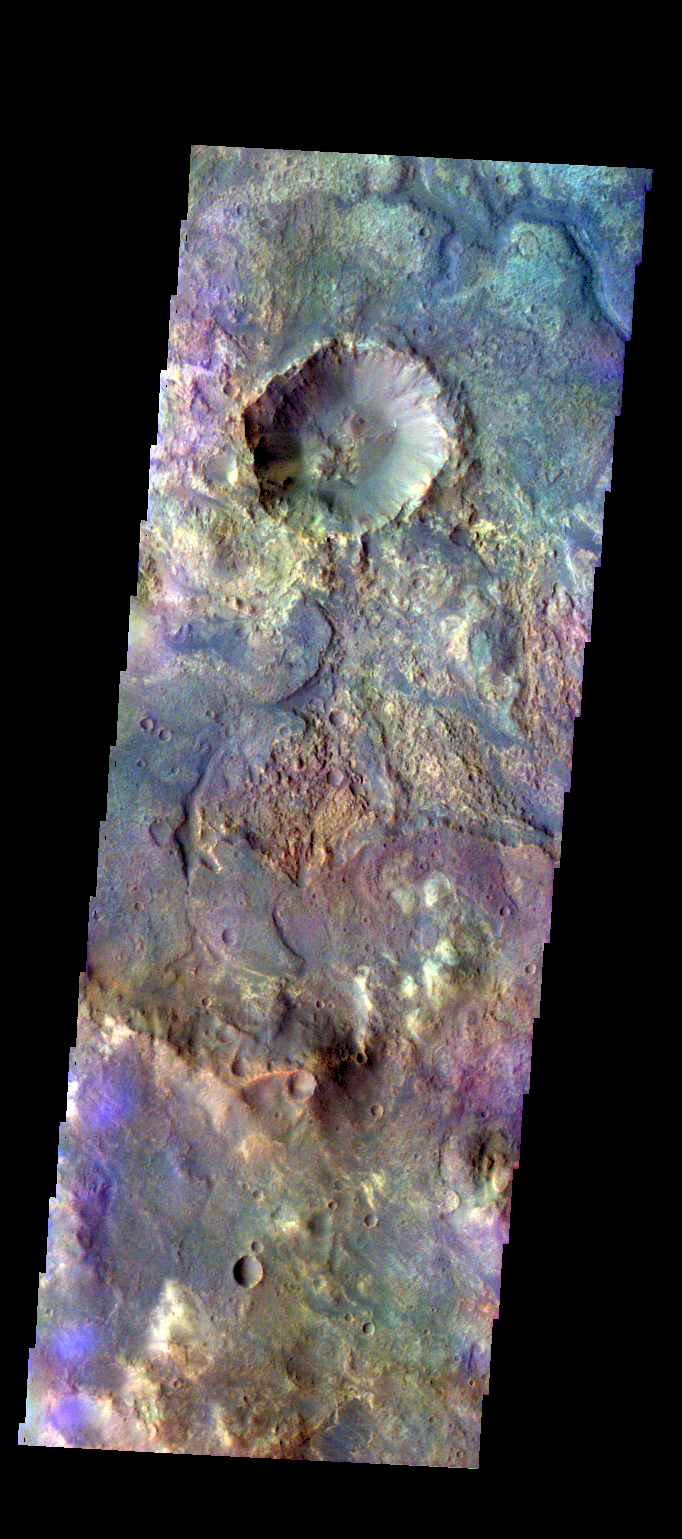

Terra Sabaea – False Color

The THEMIS camera contains 5 filters. The data from different filters can be combined in multiple ways to create a false color image. These false color images may reveal subtle variations of the surface not easily identified in a single band image. Today’s false color image shows some of the plains of Sabaea Terra.

Credit: NASA/JPL-Caltech/ASU